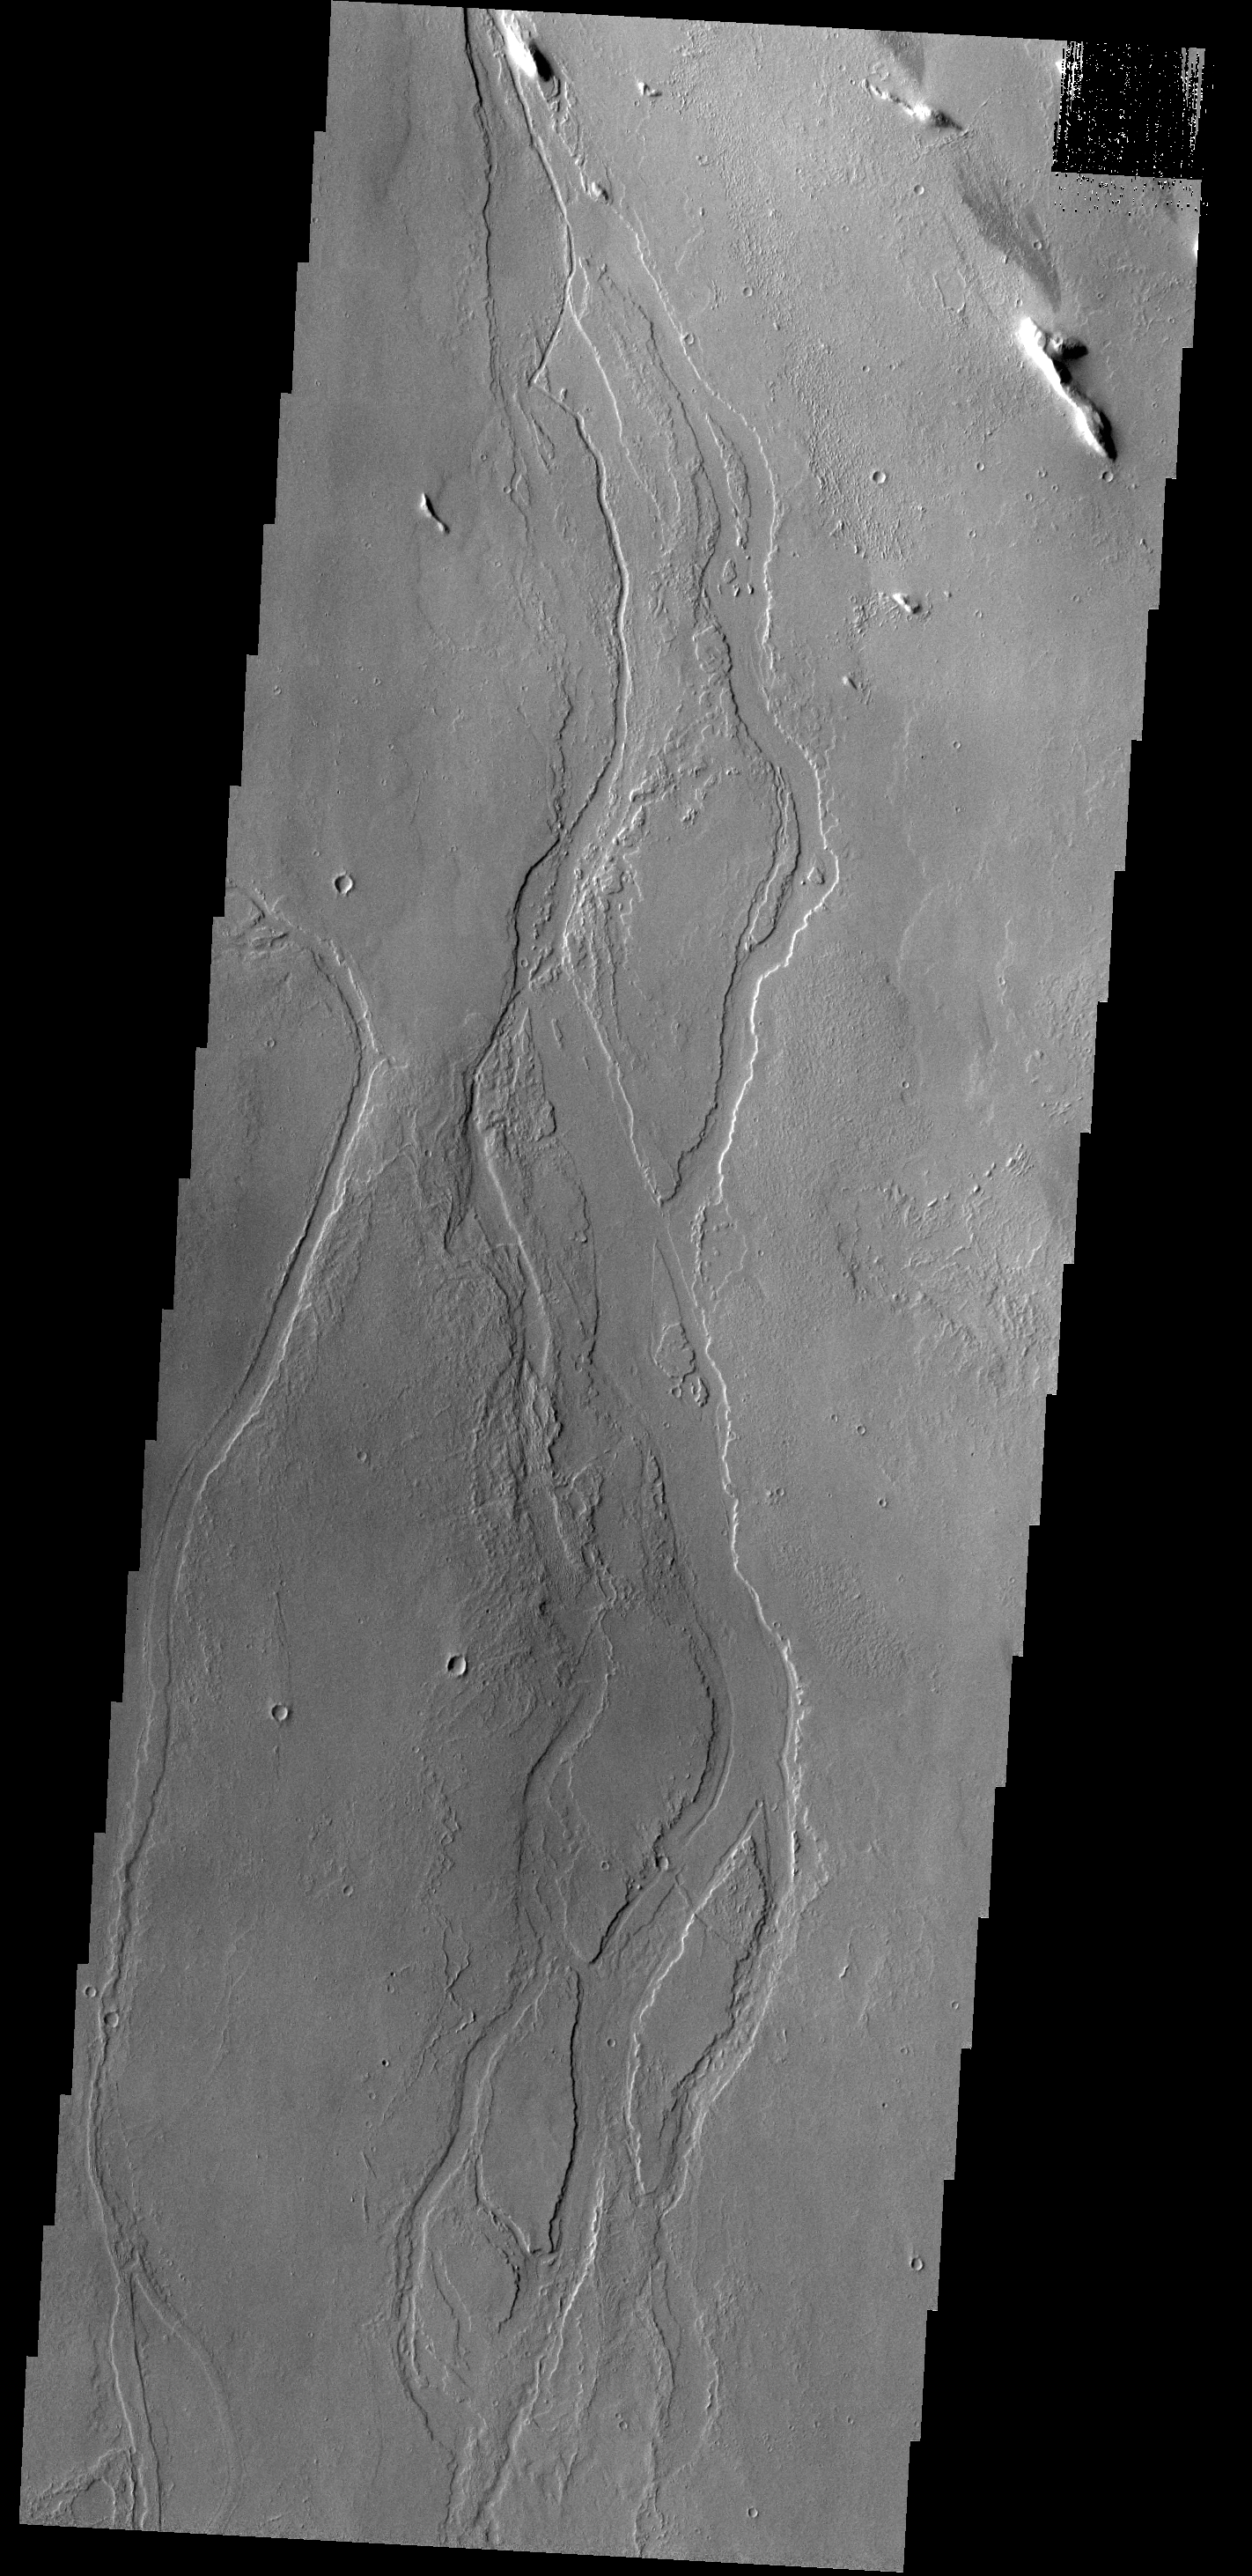

Channels

Given their location in the Tharsis volcanic complex, these channels were likely formed by the flow of lava rather than water.

Credit: NASA/JPL-Caltech/ASU